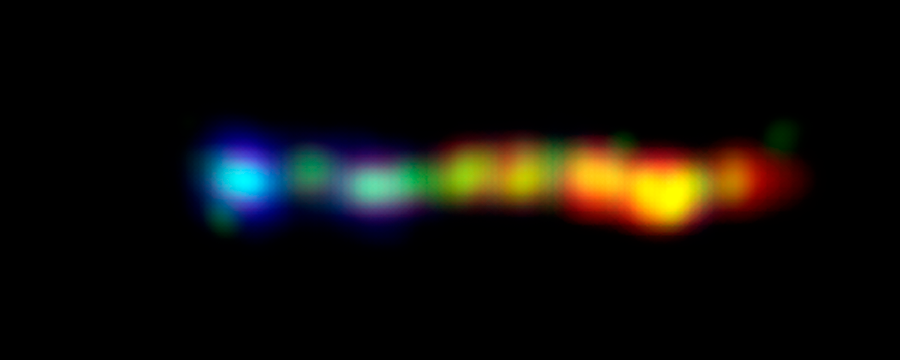

Black Hole Spills Kaleidoscope of Color

This new composite image from NASA's Hubble, Chandra and Spitzer space telescopes shows a giant jet of particles that has been shot out from the vicinity of a type of supermassive black hole called a quasar. The jet is enormous, stretching across more than 100,000 light-years of space a size comparable to our own Milky Way galaxy!

Quasars are among the brightest objects in the universe. They consist of supermassive black holes surrounded by turbulent material, which is being heated up as it is dragged toward the black hole. This hot material glows brilliantly, and some of it gets blown off into space in the form of powerful jets.

The jet pictured here is streaming out from the first known quasar, called 3C273, discovered in 1963. A kaleidoscope of colors represents the jet's assorted light waves. X-rays, the highest-energy light in the image, are shown at the far left in blue (the black hole itself is well to the left of the image). The X-rays were captured by Chandra. As you move from left to right, the light diminishes in energy, and wavelengths increase in size. Visible light recorded by Hubble is displayed in green, while infrared light caught by Spitzer is red. Areas where visible and infrared light overlap appear yellow.

Credit: NASA/JPL-Caltech/Yale Univ.